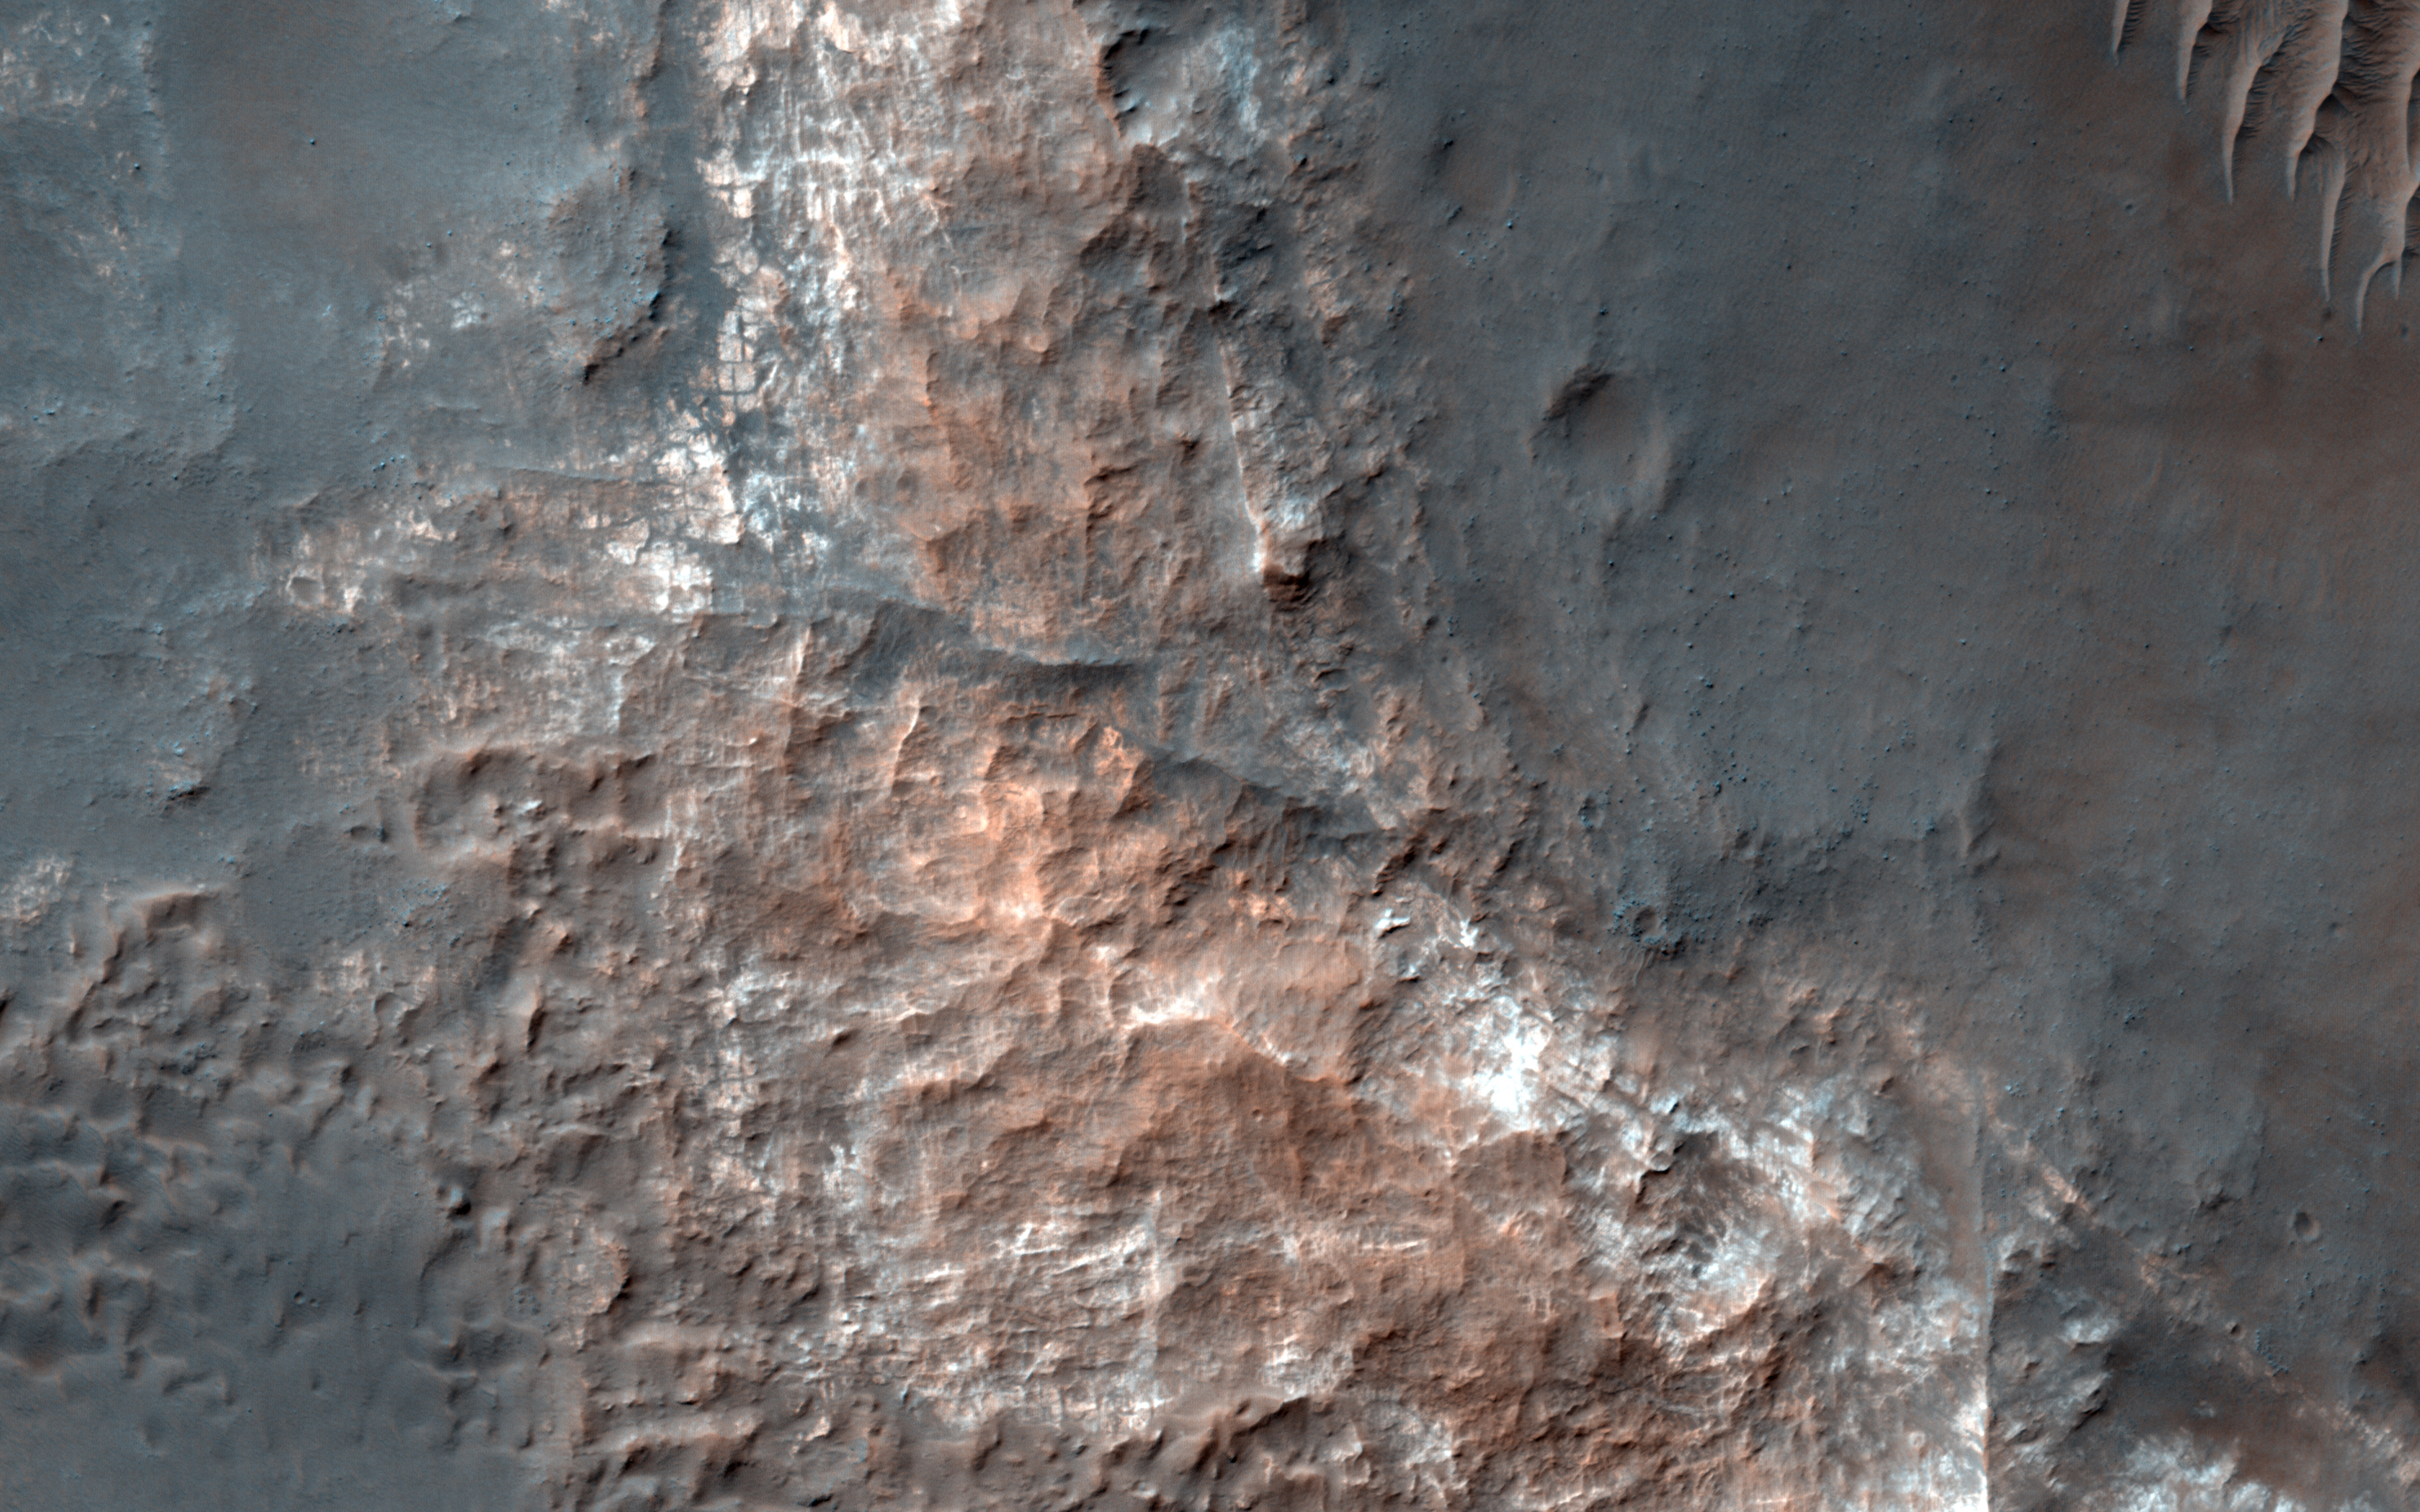

Light-toned Mounds in Gorgonum Basin

This image from NASA’s Mars Reconnaissance Orbiter shows Gorgonum Basin, one of several large basins within the Terra Sirenum region of Mars. Each basin has light-toned mounds, many of which contain clays.

Scientists think that Terra Sirenum once had a large lake during an epoch called the Late Noachian/Early Hesperian, and each basin filled with sediments. The water within the lake may have altered these sediments to form the clays we now observe from orbit. Ma’adim Vallis, which drains into Gusev Crater where the Spirit rover landed, drained the water from this ancient lake.

Why the basin floors exhibit mounds similar to chaos regions on Mars is unknown, but could be the result of collapse and subsequent erosion within the basins.

This is a stereo pair with http://www.uahirise.org/ESP_046478_1430.

The map is projected here at a scale of 25 centimeters (9.8 inches) per pixel. [The original image scale is 26.7 centimeters (10.5 inches) per pixel (with 1 x 1 binning); objects on the order of 80 centimeters (31.5 inches) across are resolved.] North is up.

The University of Arizona, Tucson, operates HiRISE, which was built by Ball Aerospace & Technologies Corp., Boulder, Colo. NASA’s Jet Propulsion Laboratory, a division of Caltech in Pasadena, California, manages the Mars Reconnaissance Orbiter Project for NASA’s Science Mission Directorate, Washington.

Credit: NASA/JPL-Caltech/Univ. of Arizona